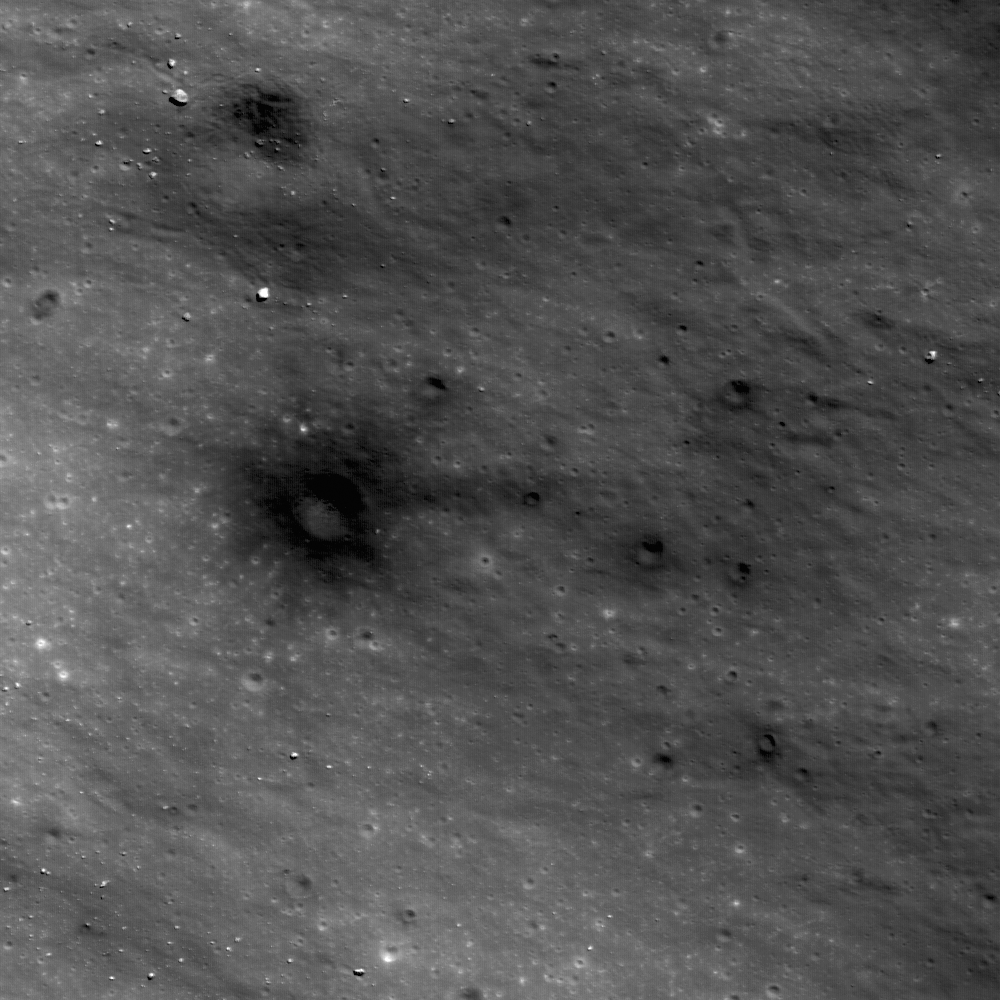

Dark Craters on a Bright Ejecta Blanket

Dark materials excavated by later small impacts show up clearly on the bright ejecta of a small lunar crater (800 meters in diameter) to the west. Image width is 640 meters.

Lunar geologists are interested in all aspects of craters, including their formation, structure, and the materials that they excavate. In this view of the ejecta blanket of a small fresh crater in the farside highlands north of Jules Verne Z, we can see where small, presumably secondary craters (that is, impact craters formed by the ejecta that expelled from a larger crater) have punched through the thin ejecta blanket of this fresh crater and excavated the darker, more mature materials beneath.

NASA’s Goddard Space Flight Center built and manages the mission for the Exploration Systems Mission Directorate at NASA Headquarters in Washington. The Lunar Reconnaissance Orbiter Camera was designed to acquire data for landing site certification and to conduct polar illumination studies and global mapping. Operated by Arizona State University, the LROC facility is part of the School of Earth and Space Exploration (SESE). LROC consists of a pair of narrow-angle cameras (NAC) and a single wide-angle camera (WAC). The mission is expected to return over 70 terabytes of image data.

Credit: NASA/GSFC/Arizona State University